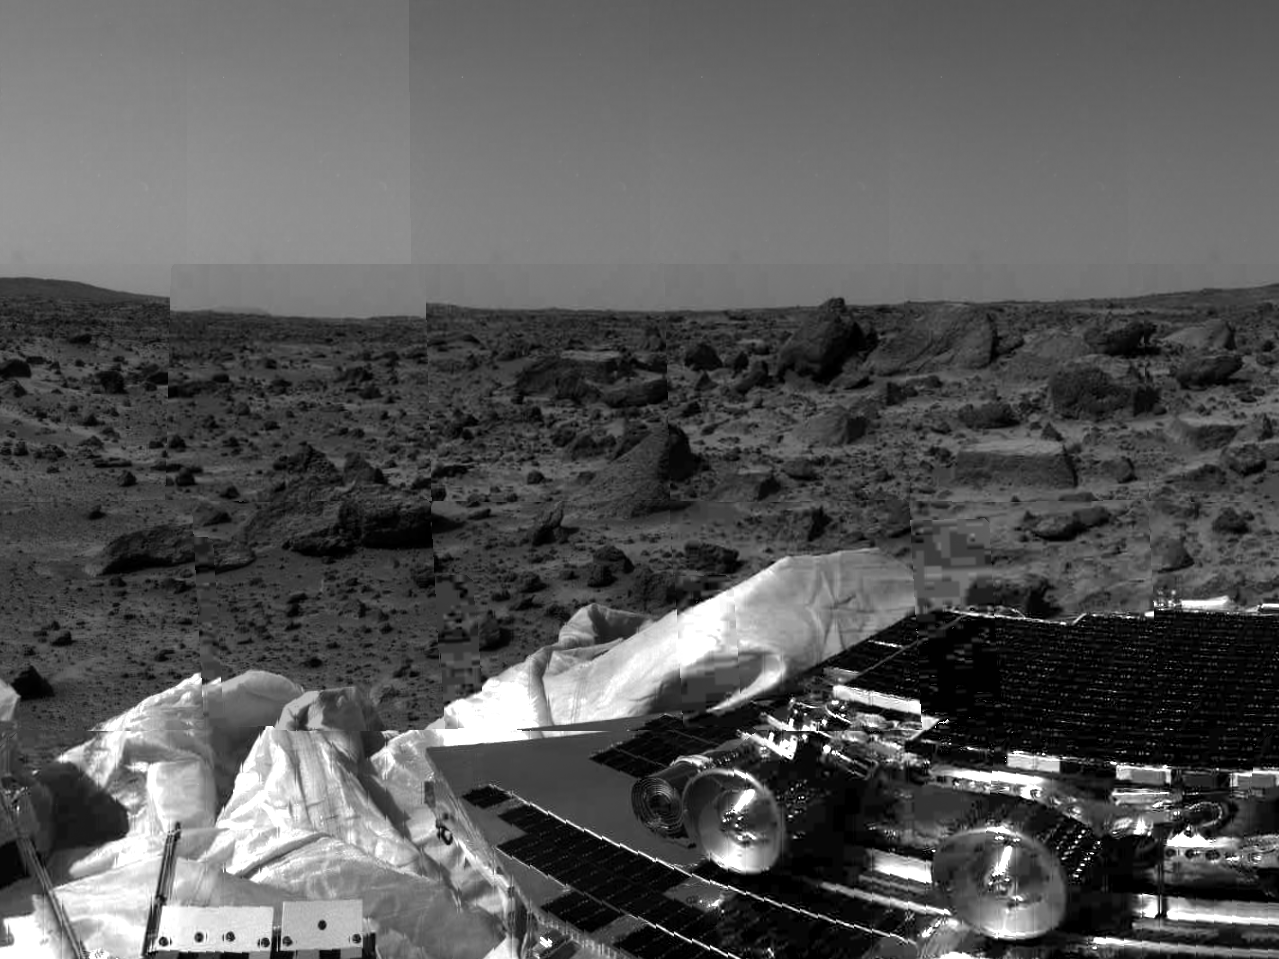

Sojourner & Terrain

The undeployed Sojourner rover is seen still latched to a lander petal in this image, taken by the Imager for Mars Pathfinder (IMP) on Sol 1, the lander’s first day on Mars. Portions of a petal and deflated airbag are in the foreground. The rectangular rock at right has been dubbed “Flat top,” and may be a possible object of study for Sojourner’s Alpha Proton X-Ray Spectrometer (APXS) instrument. The mismatched portion of image at left is a misregistered section of data.

Mars Pathfinder was developed and managed by the Jet Propulsion Laboratory (JPL) for the National Aeronautics and Space Administration. The Imager for Mars Pathfinder (IMP) was developed by the University of Arizona Lunar and Planetary Laboratory under contract to JPL. Peter Smith is the Principal Investigator.

Photojournal note: Sojourner spent 83 days of a planned seven-day mission exploring the Martian terrain, acquiring images, and taking chemical, atmospheric and other measurements. The final data transmission received from Pathfinder was at 10:23 UTC on September 27, 1997. Although mission managers tried to restore full communications during the following five months, the successful mission was terminated on March 10, 1998.

Credit: NASA/JPL